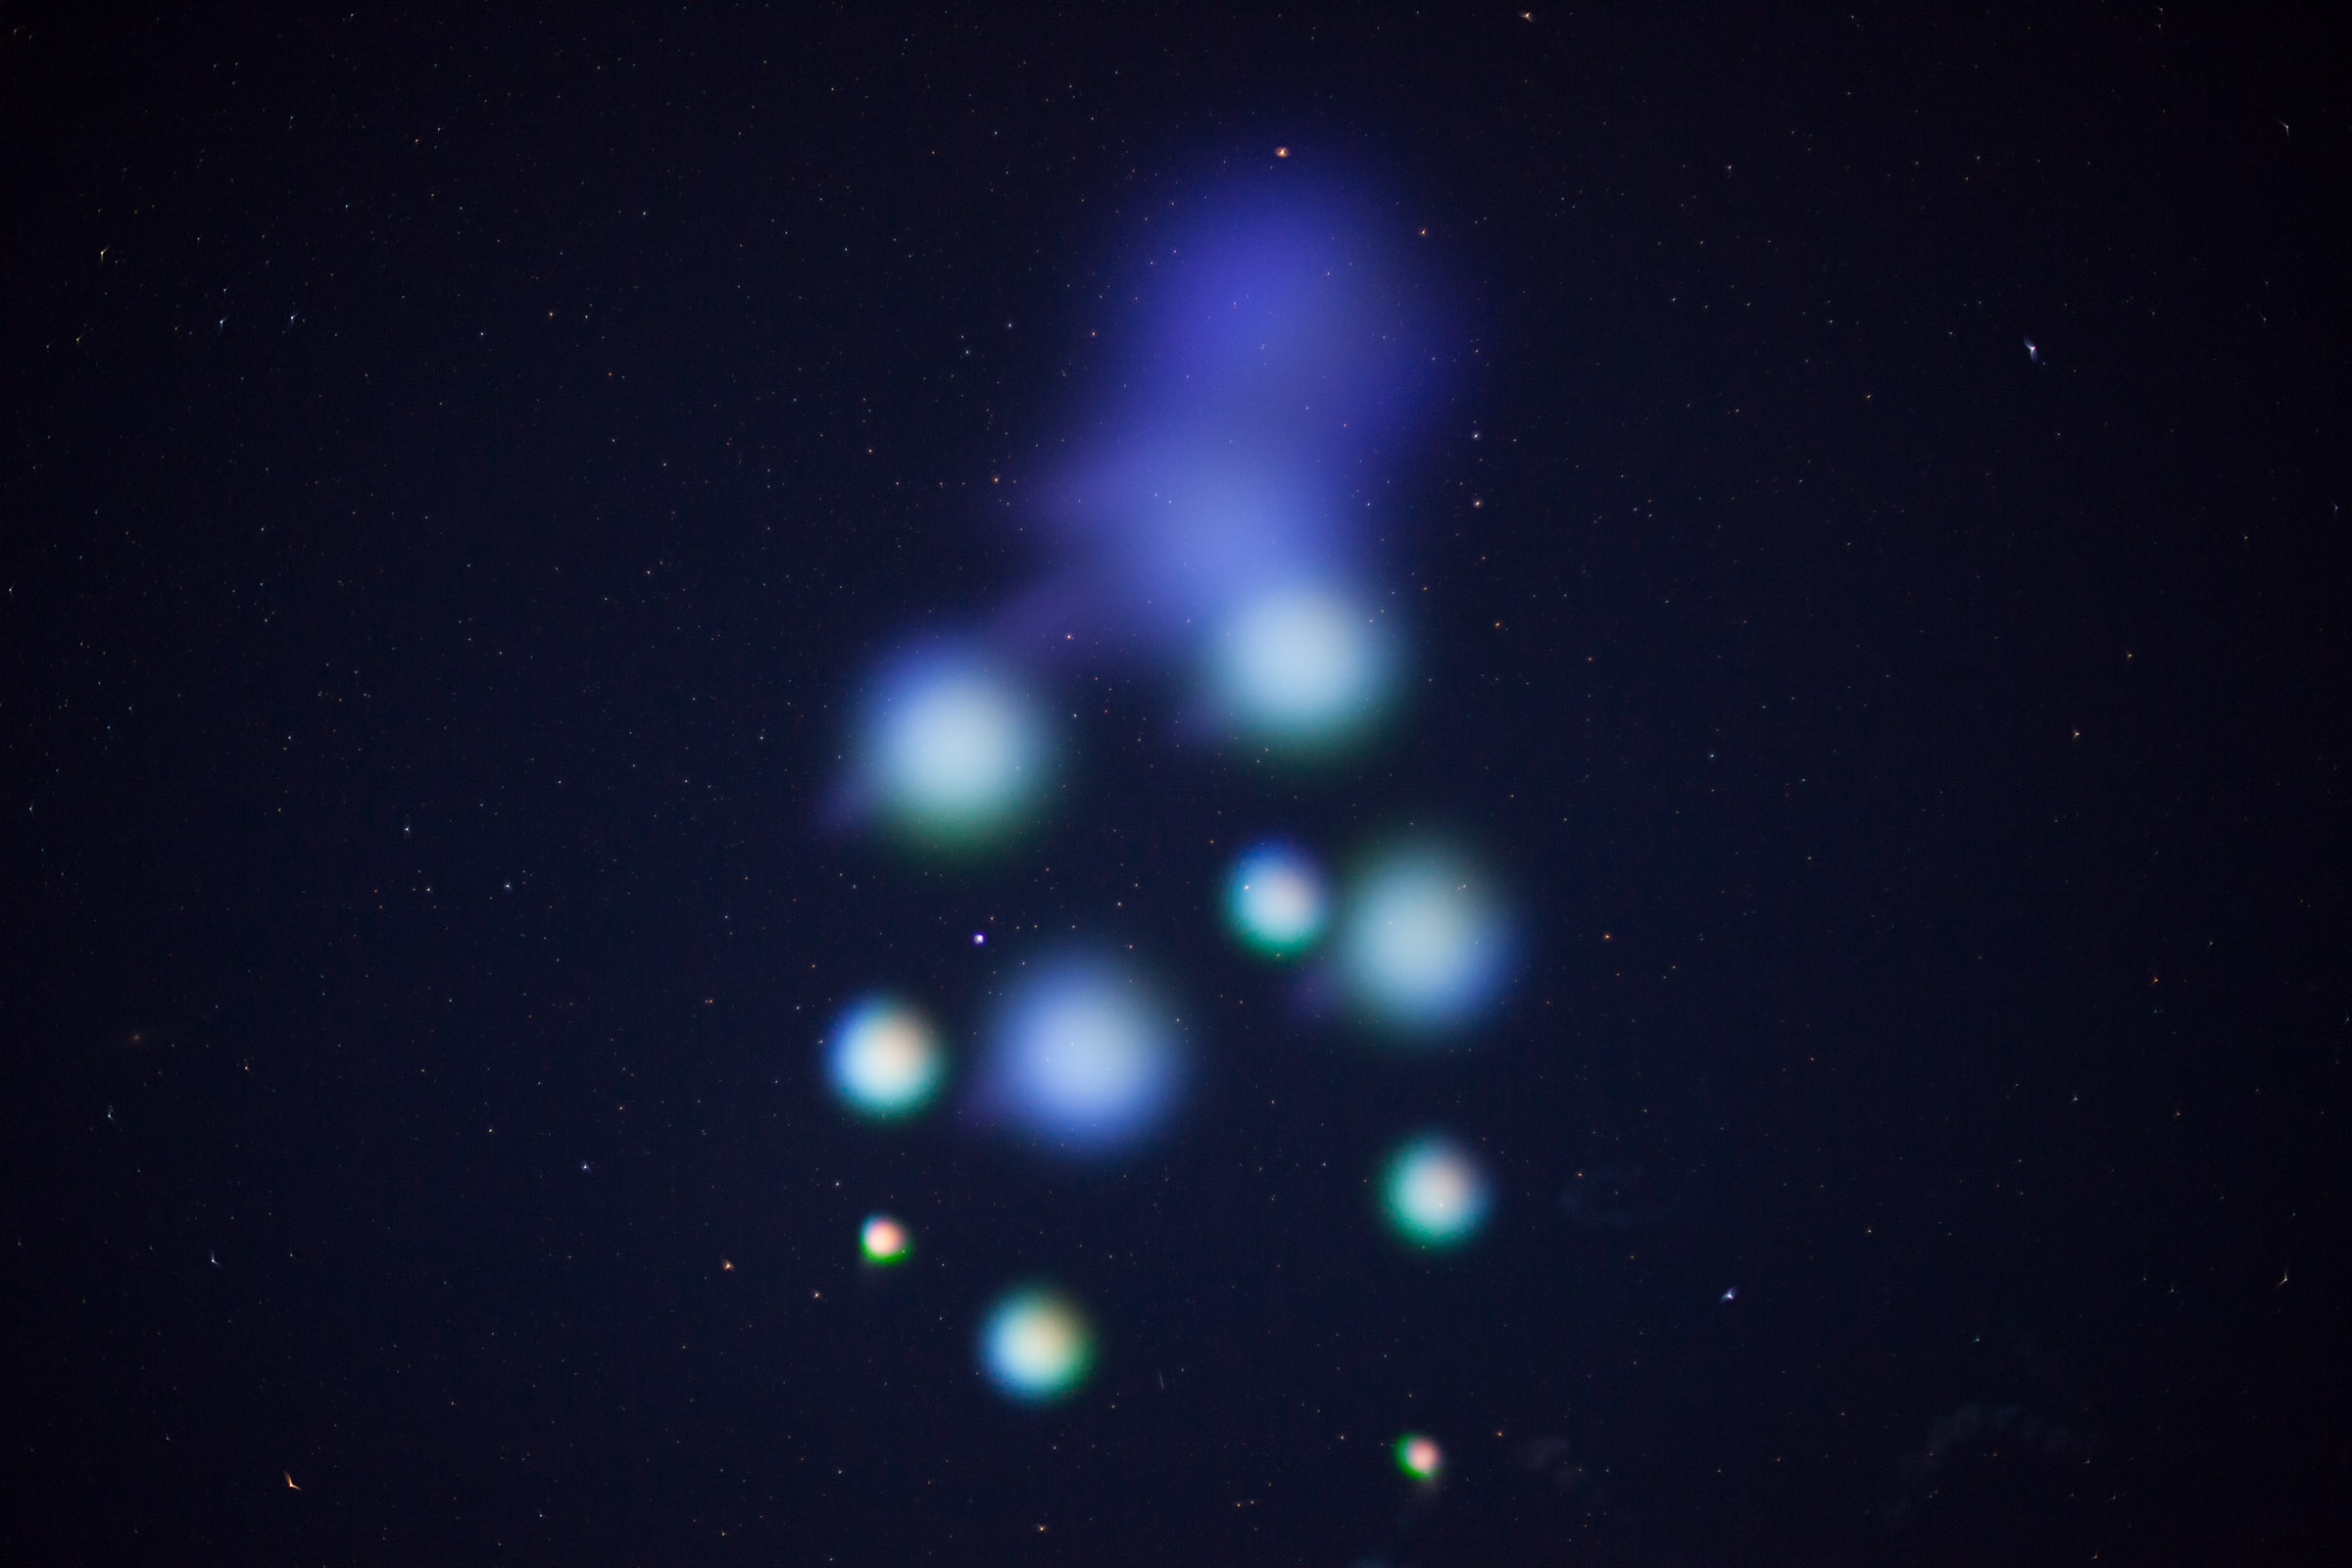

NASA Wallops Rocket Launch Lights up the Mid-Atlantic Coast

July 4 fireworks came early when a NASA Terrier-Improved Malemute sounding rocket was successfully launched at 4:25 a.m., Thursday, June 29, from the agency’s Wallops Flight Facility in Virginia. During the 8-minute flight, 10 canisters about the size of a soft drink can were ejected in space, 6 to 12 miles away from the 670-pound main payload. The canisters deployed blue-green and red vapor that formed artificial clouds visible from New York to North Carolina. During an ionosphere or aurora science mission, these clouds, or vapor tracers, allow scientists on the ground to visually track particle motions in space. The development of the multi-canister ampoule ejection system will allow scientists to gather information over a much larger area than previously possible when deploying the tracers just from the main payload.

Credit: NASA/Wallops